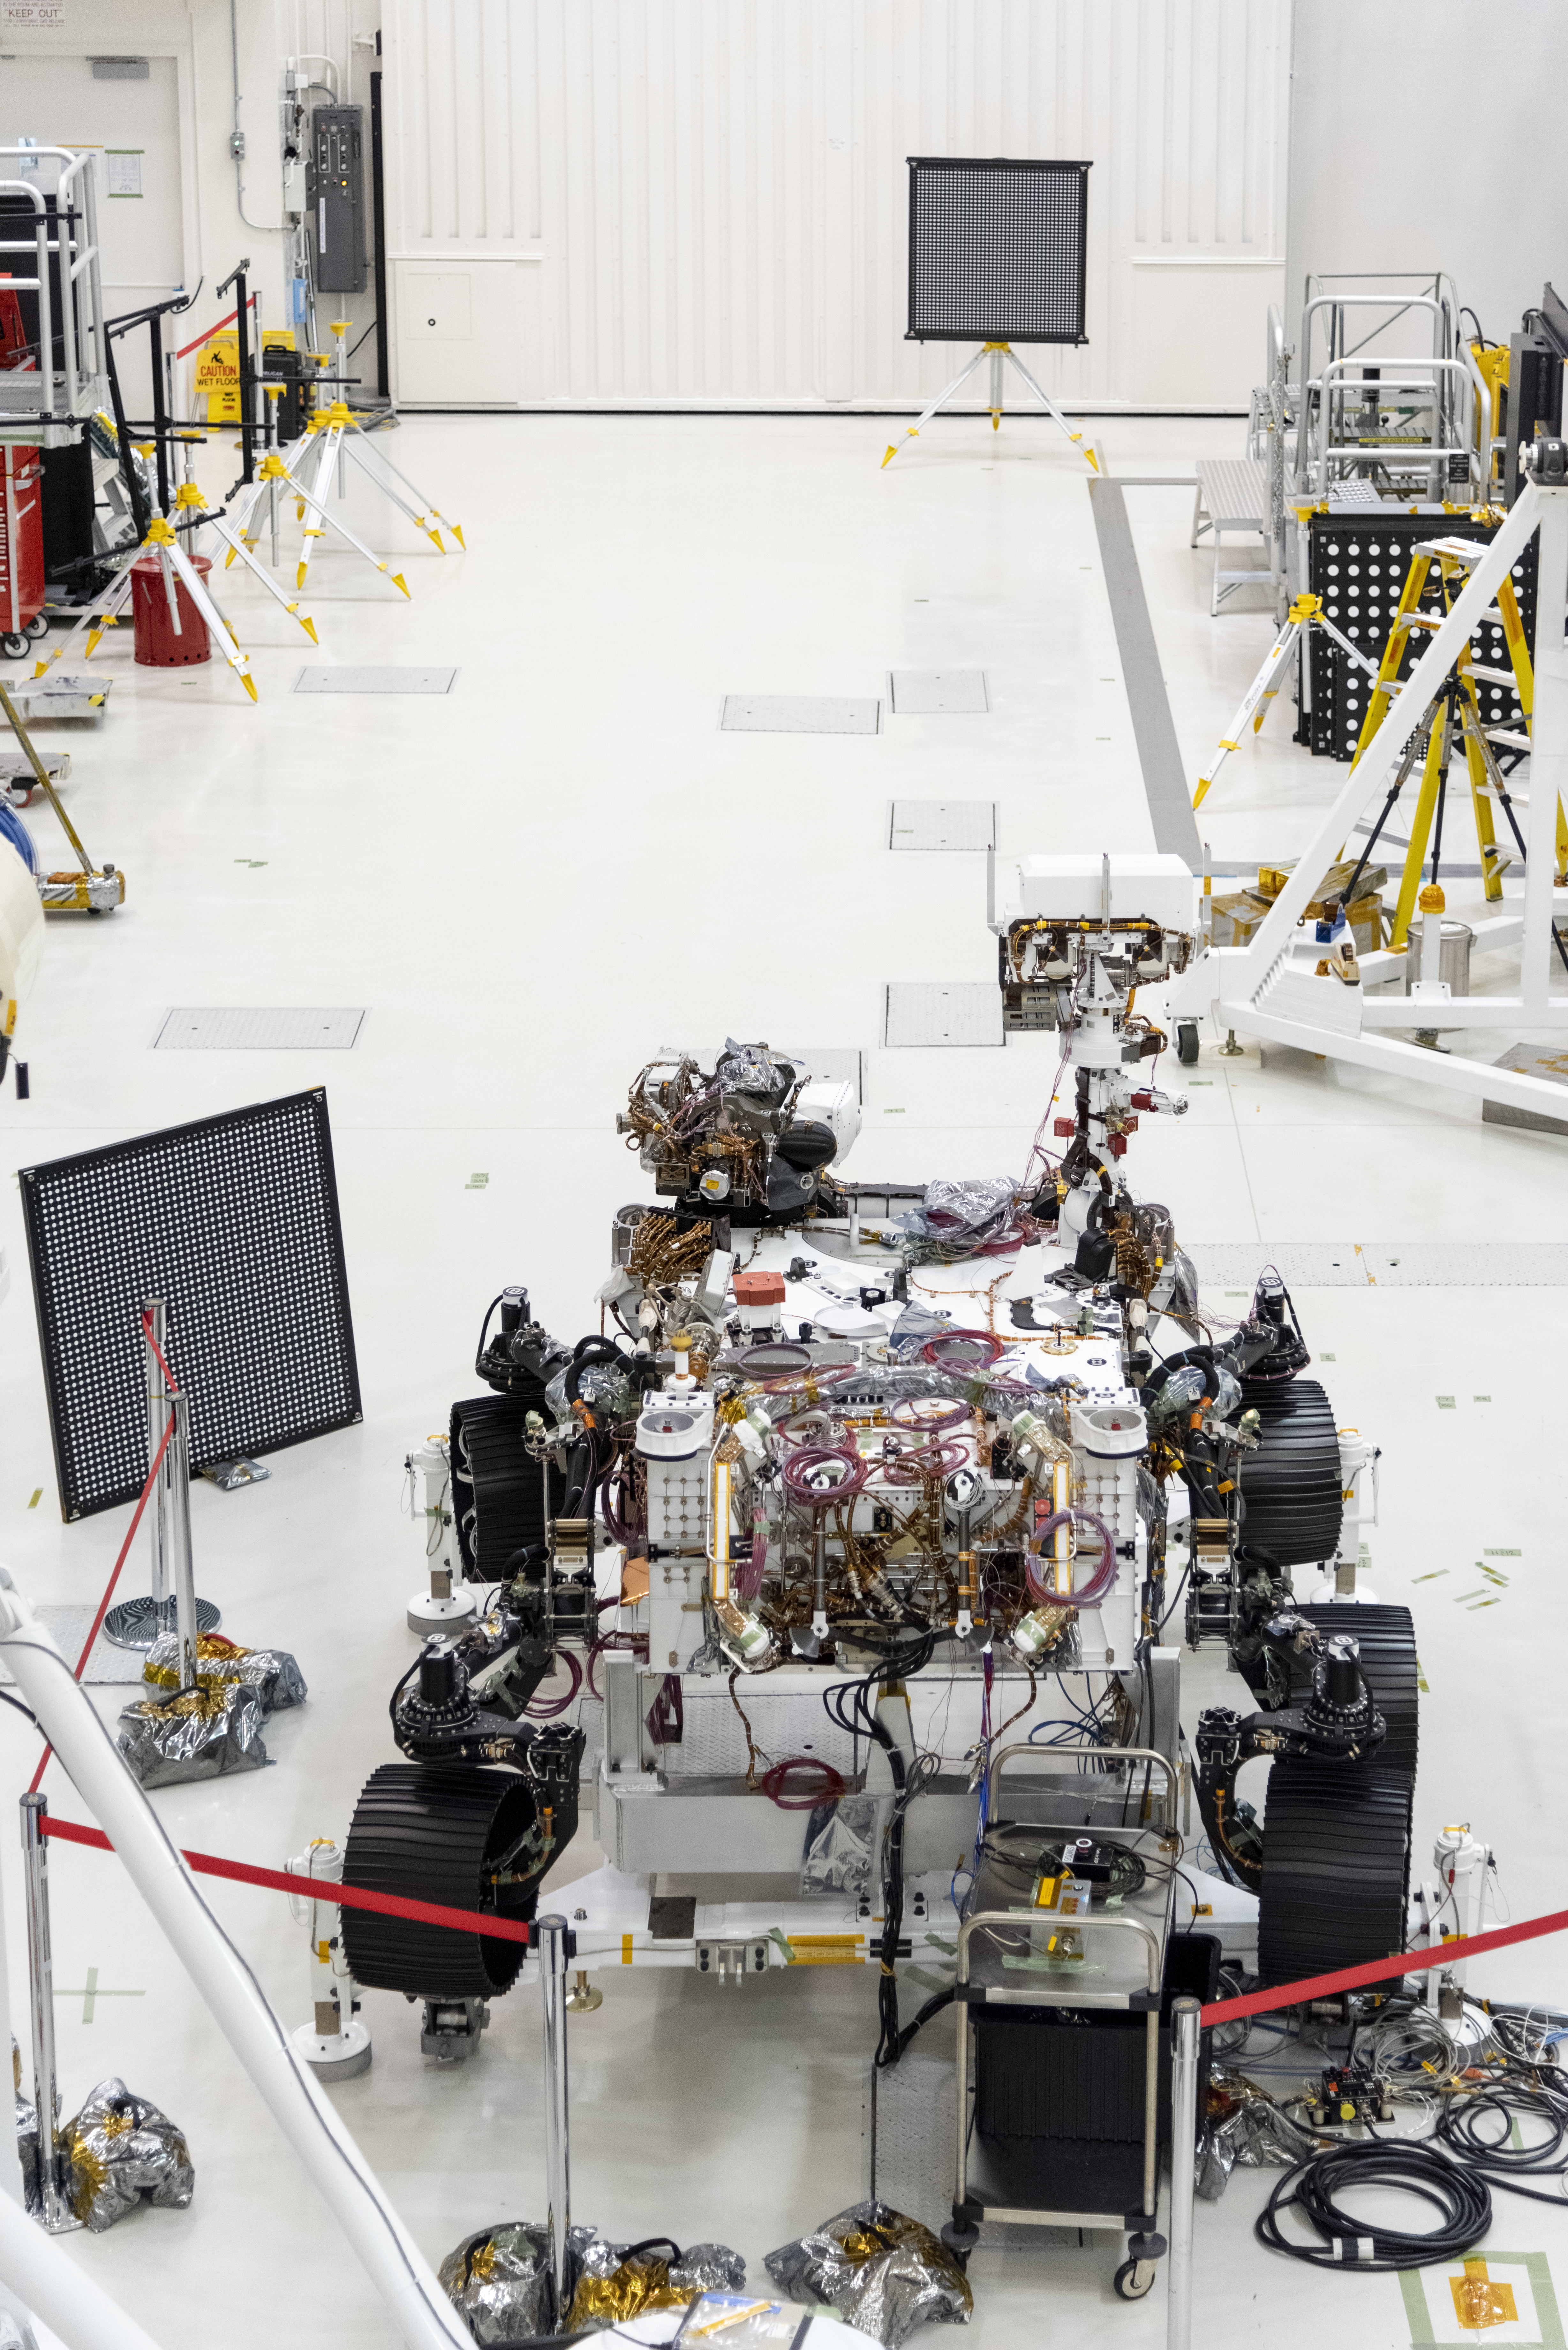

A Clean Room With a View

The Mars 2020 rover undergoes an “eye” exam after several cameras were installed. The rover carries everything from wide-angle landscape cameras to narrow-angle high-resolution zoom lens cameras. The image was taken on July 23, 2019, in the Spacecraft Assembly Facility’s High Bay 1 at the Jet Propulsion Laboratory in Pasadena, California.

JPL is building and will manage operations of the Mars 2020 rover for the NASA Science Mission Directorate at the agency’s headquarters in Washington.

Credit: NASA/JPL-Caltech